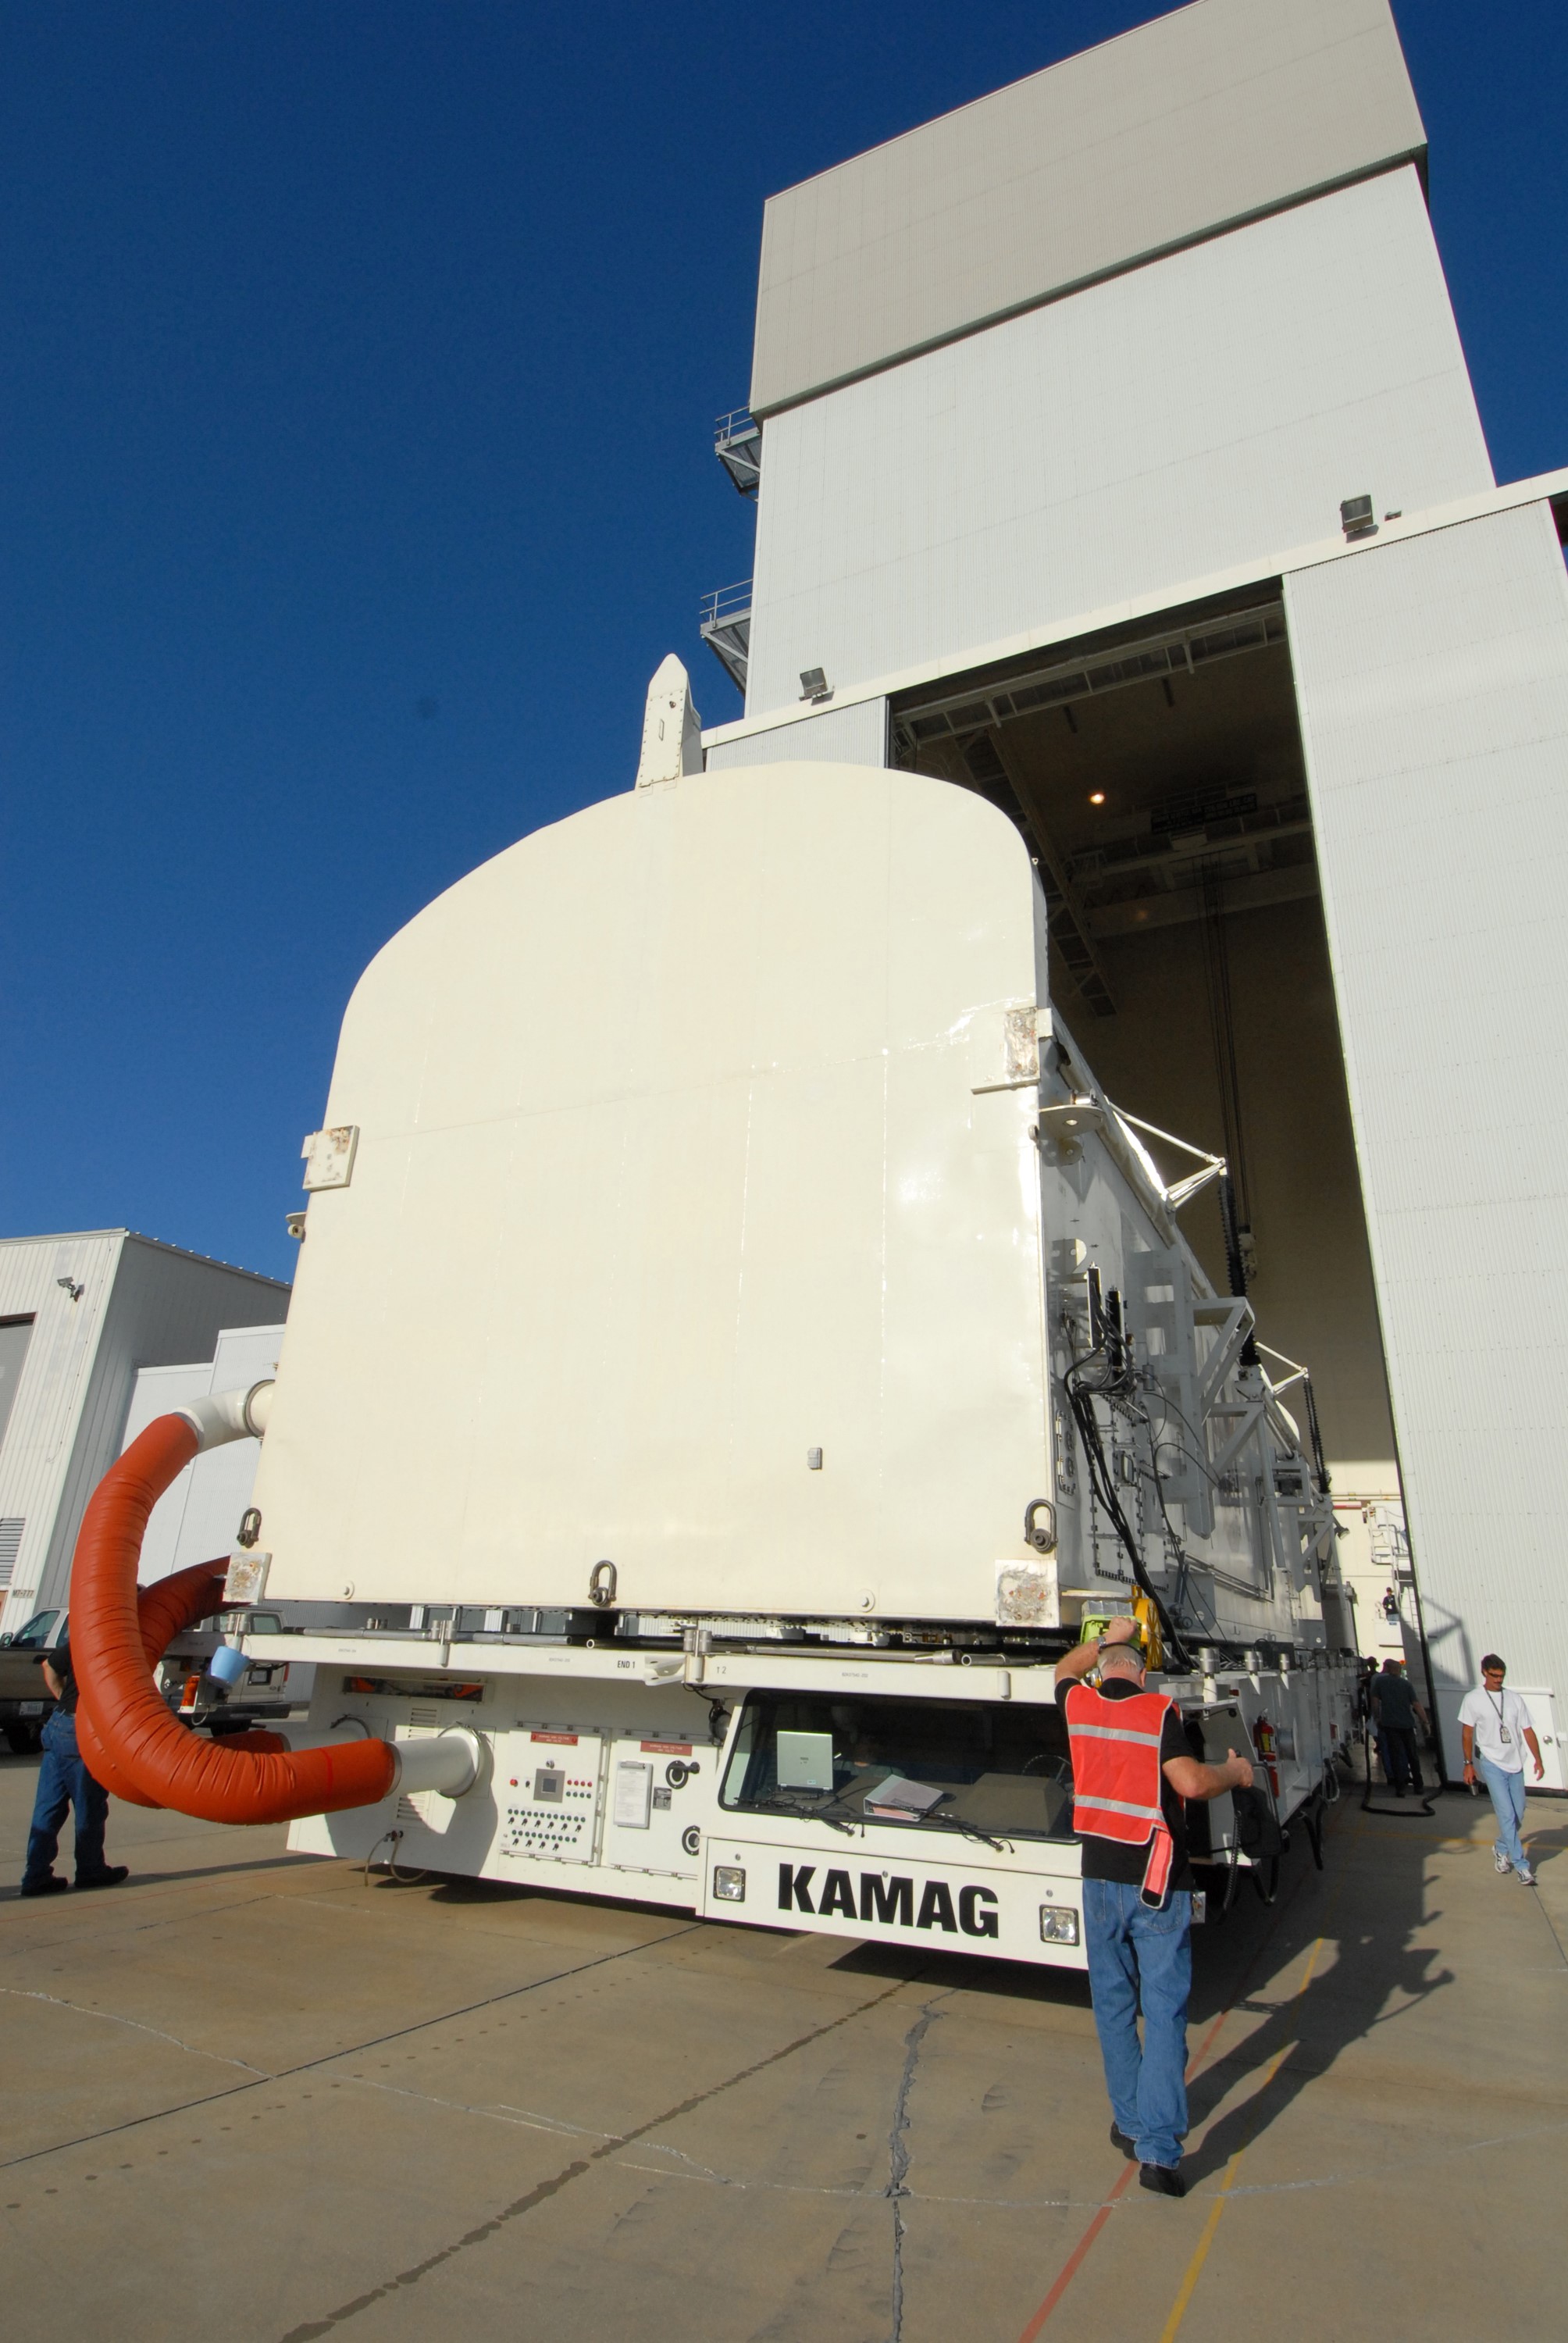

KSC-08pd2743

CAPE CANAVERAL, Fla. - The payload canister containing the equipment and hardware for space shuttle Atlantis’ STS-125 mission to the Hubble Space Telescope is moved from the Payload Hazardous Servicing Facility at NASA’s Kennedy Space Center in Florida, to the canister rotation facility. The canister will be transferred to Launch Pad 39A and the payload will be loaded into Atlantis’ payload bay. Launch of Atlantis is targeted for Oct 10.

Credit: NASA/Jack Pfaller